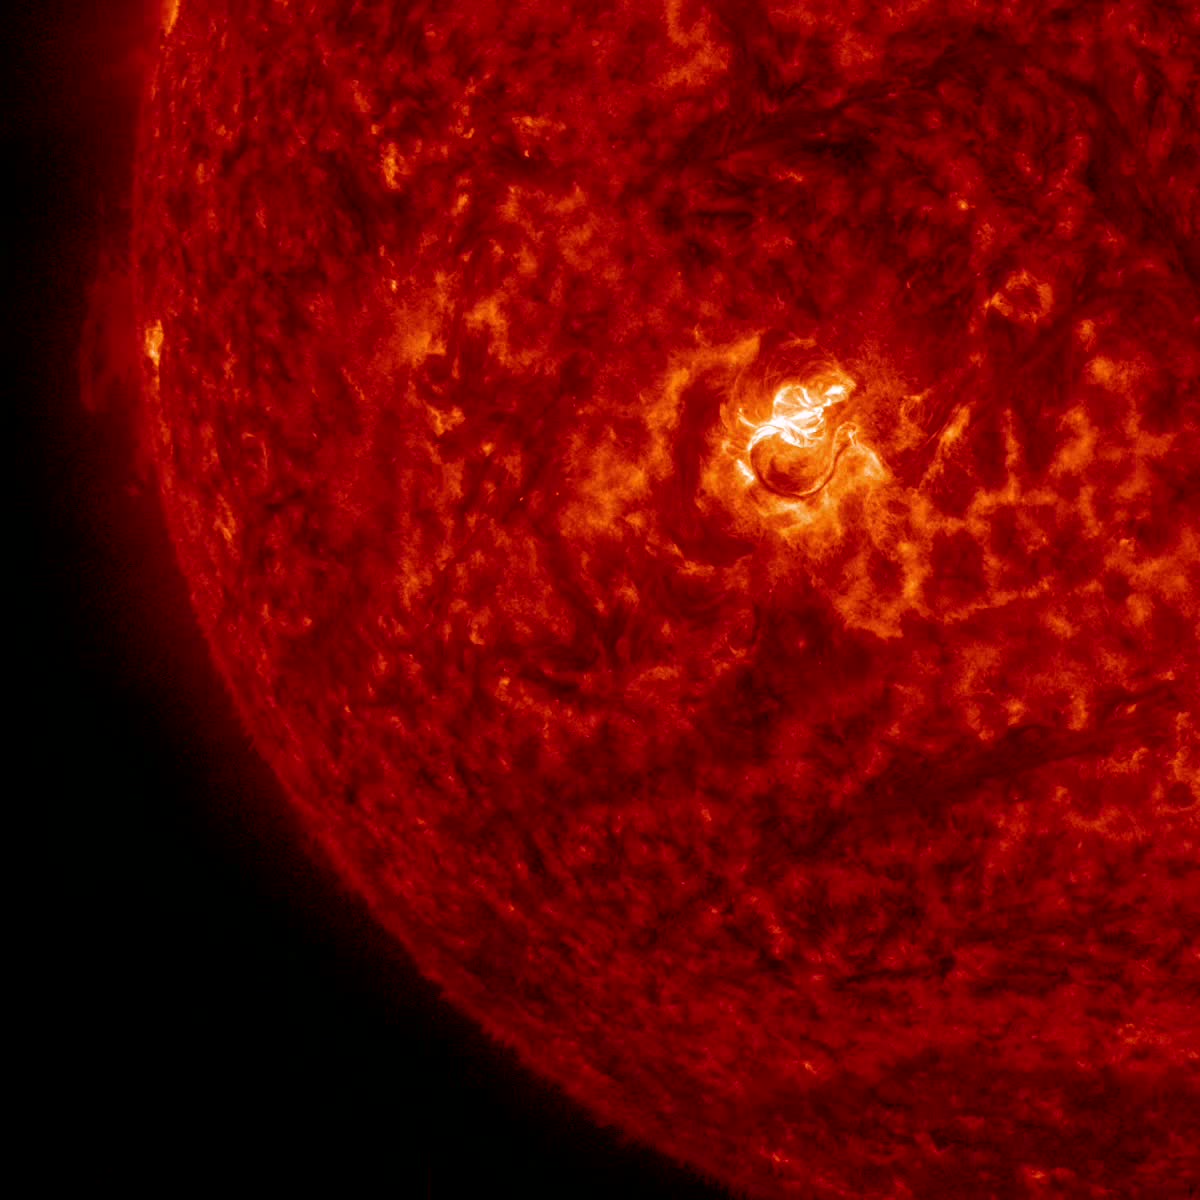

Sun Emits an X2.2 Flare

The sun emitted a significant solar flare, peaking at 12:22 p.m. EDT on March 11, 2015. NASA’s Solar Dynamics Observatory, which watches the sun constantly, captured an image of the event. Solar flares are powerful bursts of radiation. Harmful radiation from a flare cannot pass through Earth's atmosphere to physically affect humans on the ground, however -- when intense enough -- they can disturb the atmosphere in the layer where GPS and communications signals travel. This flare is classified as an X2.2-class flare. X-class denotes the most intense flares, while the number provides more information about its strength. An X2 is twice as intense as an X1, an X3 is three times as intense, etc.

Credit: NASA/Goddard/SDO